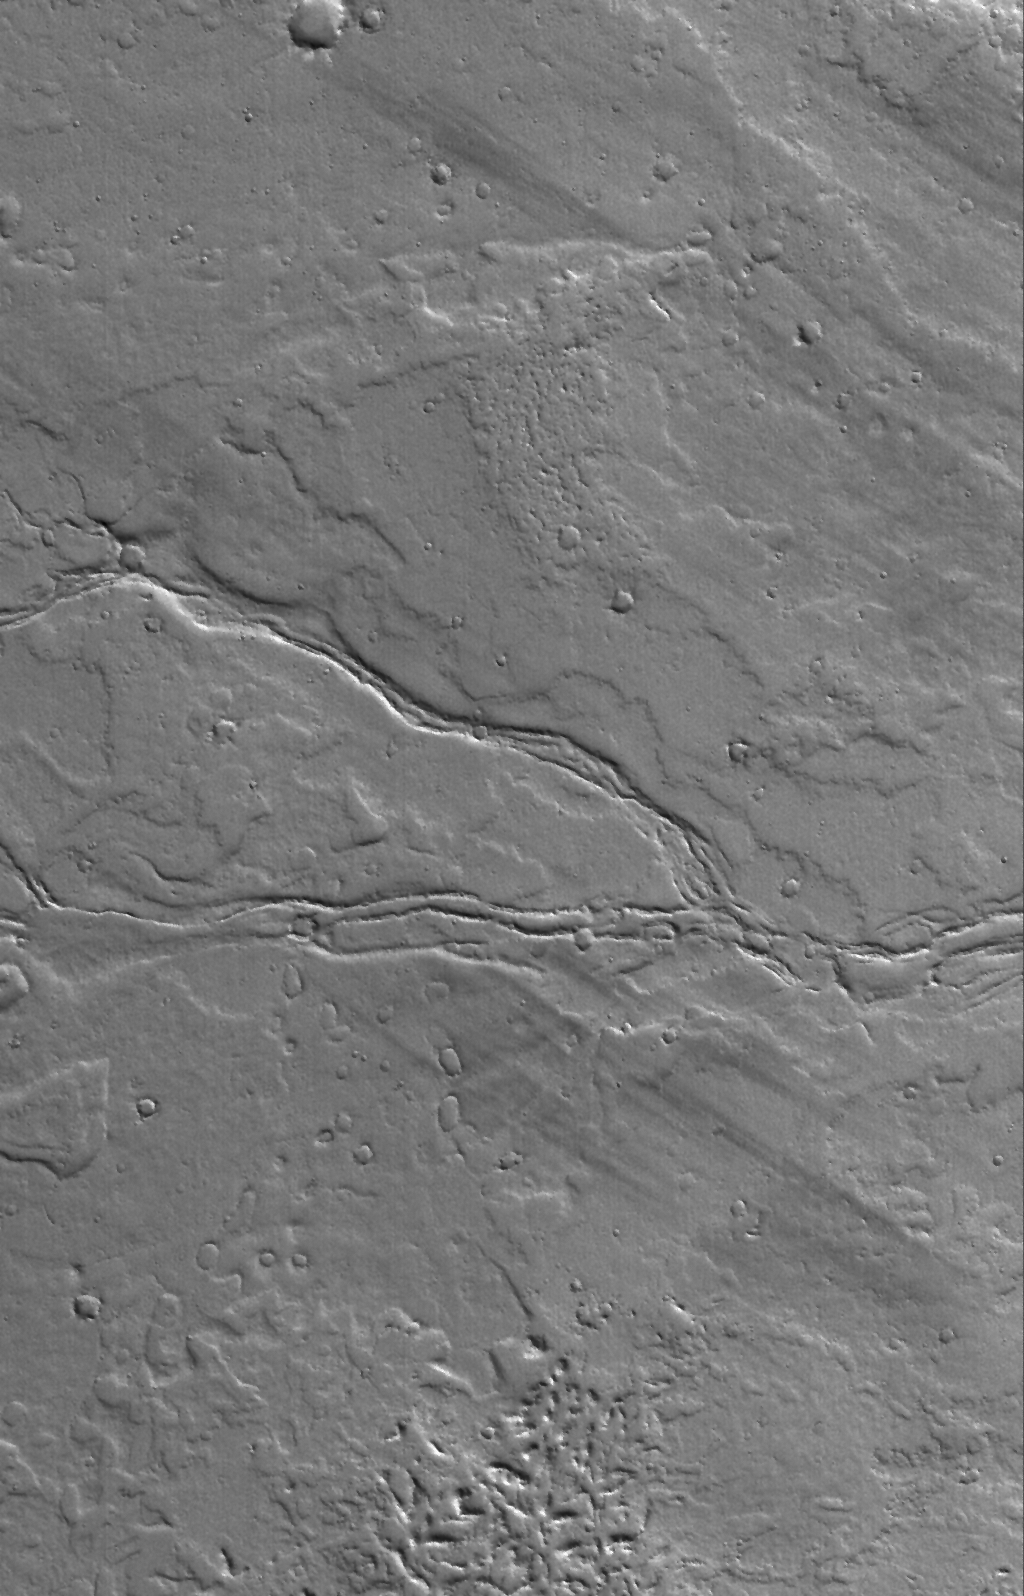

Lava Levees

6 July 2006
This Mars Global Surveyor (MGS) Mars Orbiter Camera (MOC) image shows the remains of leveed lava channels cutting across (west to east) a dust-covered plain composed of overlapping lava flows east of Olympus Mons, a giant volcano in the Tharsis region of Mars.

Location near: 22.3°N, 122.0°W
Image width: ~3 km (~1.9 mi)
Illumination from: lower left
Season: Northern Winter

Credit: NASA/JPL/Malin Space Science Systems